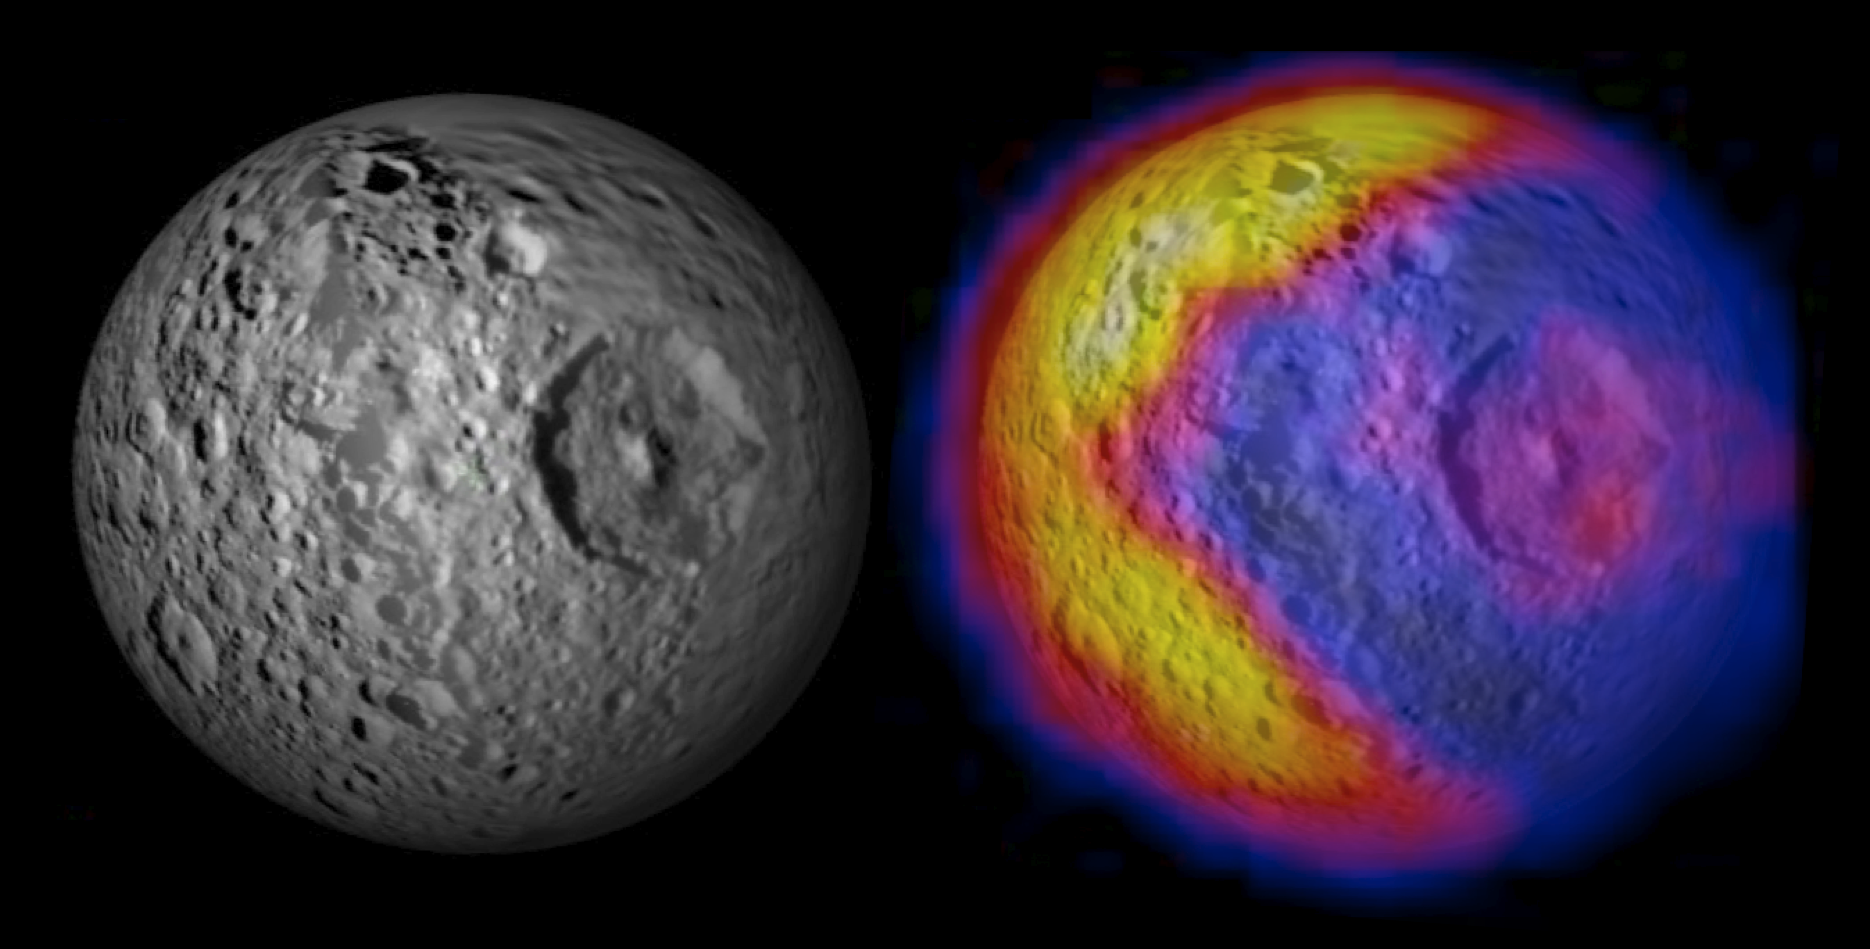

Bizarre Temperatures on Mimas

The image shows NASA’s Cassini spacecraft imaging science subsystem visible-light mosaic of Mimas from previous flybys on the left. The right-hand image shows the new CIRS temperature data mapped on top of the visible-light image.

The annotated version illustrates the unexpected and bizarre pattern of daytime temperatures found on Saturn’s small inner moon Mimas (396 kilometers, or 246 miles, in diameter). The data were obtained by the composite infrared spectrometer (CIRS) on the Cassini spacecraft during the spacecraft’s closest-ever look at Mimas on Feb. 13, 2010.

In the annotated version, the upper left image shows the expected distribution of temperatures. The white sun symbol shows the point where the sun is directly overhead, which is at midday close to the equator. Just as on Earth, the highest temperatures (shown in yellow) were expected to occur after midday, in the early afternoon.

The upper right image in the annotated version shows the completely different pattern that Cassini actually saw. Instead of the expected smoothly varying temperatures, this side of Mimas is divided into a warm part (on the left) and a cold part (on the right) with a sharp, v-shaped boundary between them. The warm part has typical temperatures near 92 Kelvin (minus 294 Fahrenheit), while typical temperatures on the cold part are about 77 Kelvin (minus 320 Fahrenheit). The cold part is probably colder because surface materials there have a greater thermal conductivity, so the sun’s energy soaks into the subsurface instead of warming the surface itself. But why conductivity should vary so dramatically across the surface of Mimas is a mystery.

The lower two panels in the annotated version compare the temperature map to Mimas’ appearance in ordinary visible light at the time of the observations. The map used to create this image is a mosaic of images taken by Cassini’s imaging science subsystem cameras on previous flybys of Mimas. The cold side includes the giant Herschel Crater, which is a few degrees warmer than its surroundings. It’s not yet known whether Herschel is responsible in some way for the larger region of cold temperatures that surrounds it.

The green grid shows latitudes and longitudes on Mimas at 30-degree intervals.

Cassini took 85 minutes to make the temperature map, as the spacecraft receded from Mimas. During that time, the distance to Mimas increased from 38,000 to 67,000 kilometers (24,000 to 42,000 miles) and the longitude of the center of Mimas’ disk increased from 128 degrees west to 161 degrees west, due to the moon’s rotation.

Because of this changing geometry, the alignment of the temperatures relative to specific features or coordinates on Mimas is shown only approximately. The temperatures were calculated from the brightness of the moon’s infrared heat radiation, measured by CIRS at a wavelength of 12 to 16 microns, and are color coded according to the scale in the lower right of the annotated figure.

The Cassini-Huygens mission is a cooperative project of NASA, the European Space Agency and the Italian Space Agency. The Jet Propulsion Laboratory, a division of the California Institute of Technology in Pasadena, manages the mission for NASA’s Science Mission Directorate, Washington, D.C. The composite infrared spectrometer team is based at NASA’s Goddard Space Flight Center, Greenbelt, Md., where the instrument was built. The imaging team is based at the Space Science Institute, Boulder, Colo.

Credit: NASA/JPL/GSFC/SWRI/SSI